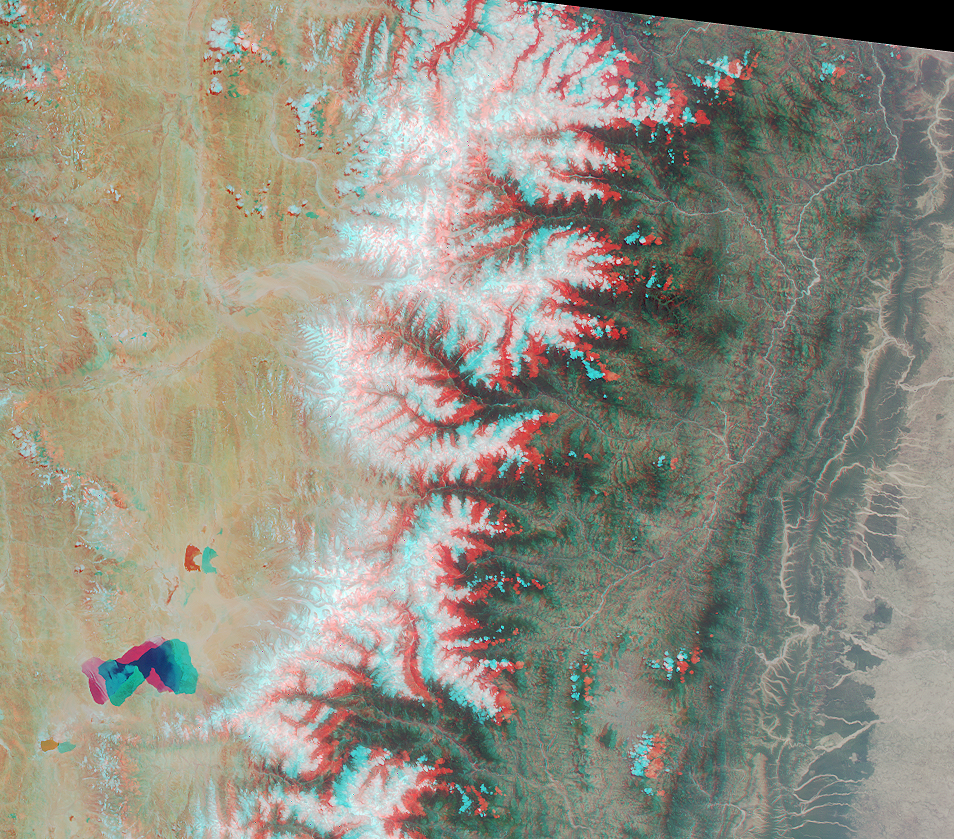

Roof of the World and the Abode of Snow

The Tibetan Plateau and a portion of the Himalayan Mountain chain are captured in this MISR stereo image from May 14, 2000 (Terra orbit 2153). The image is a composite of data from the instrument’s vertical and 46-degree forward cameras, and has been oriented with north at the left. Viewing the image in 3-D requires the use of red/blue glasses with the red filter placed over your left eye.

On the left side of this image is the Tibetan Plateau, the highest plateau on Earth and often called the “Roof of the World.” Near the lower left is lake Paiku Co, at an altitude of 4591 meters. The border between Tibet and Nepal marks the eastern extent of the magnificent Himalayan Mountains, home to many of the world’s highest peaks. Himalaya is a Sanskrit word meaning “the Abode of Snow.” Mt. Everest (8848 meters) and Mt. Makalu (8481 meters) are visible near the top center of the image.

Further to the south is the Mahabharat Range, separated from the Himalayas by the “River of Gold,” the Sun Kosi. Rounding out our tour from north to south, on the righthand side of the image, is the densely populated Indo-Gangetic Plain of northern India.

MISR was built and is managed by NASA’s Jet Propulsion Laboratory, Pasadena, CA, for NASA’s Office of Earth Science, Washington, DC. The Terra satellite is managed by NASA’s Goddard Space Flight Center, Greenbelt, MD. JPL is a division of the California Institute of Technology.

Credit: NASA/GSFC/JPL, MISR Team